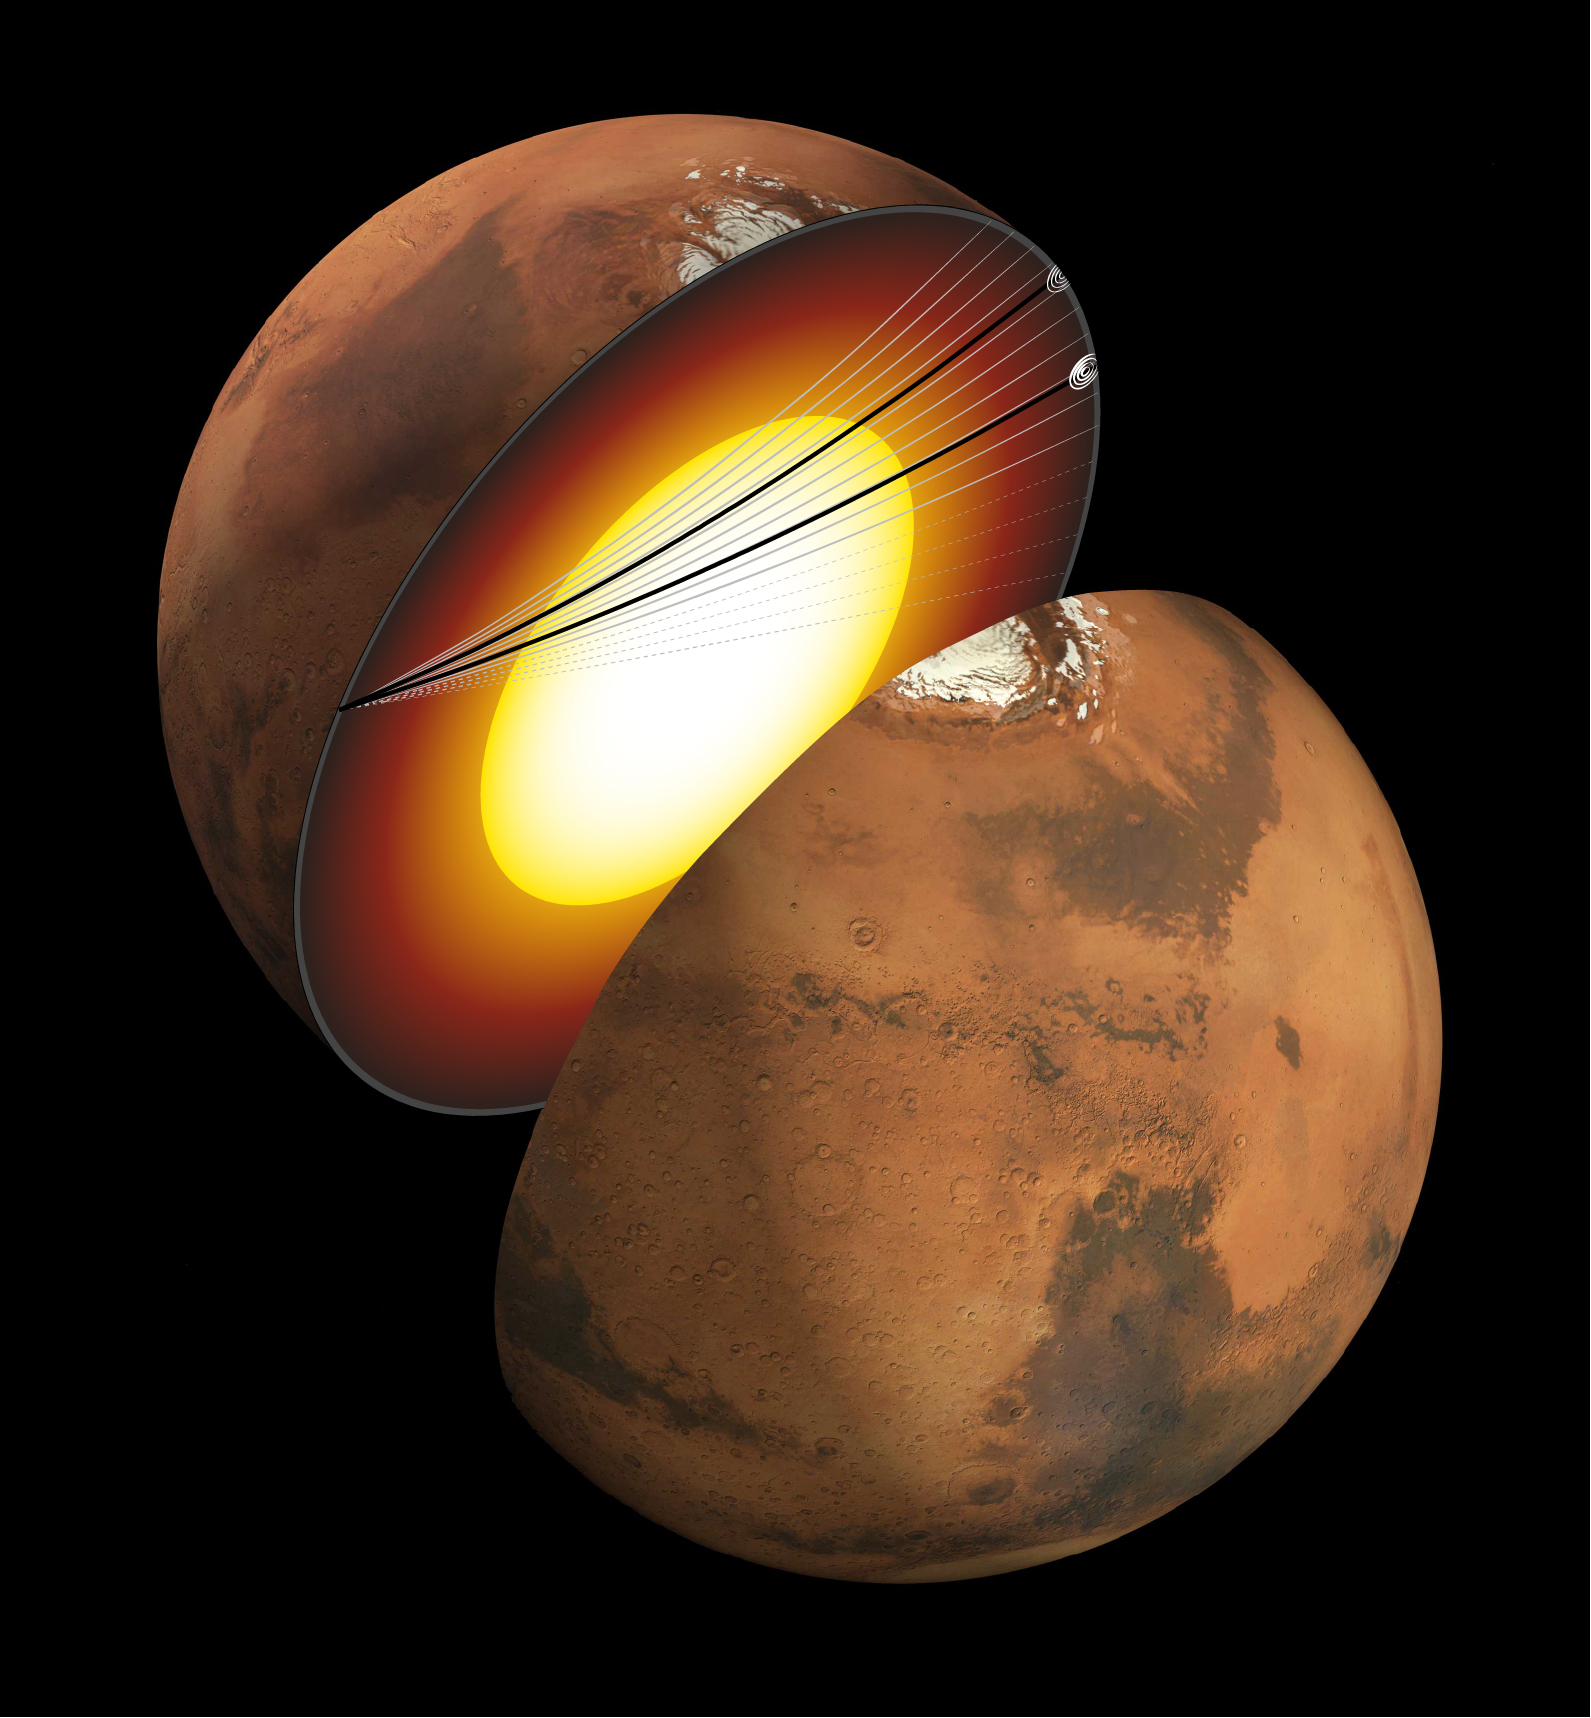

InSight Detects Quakes That Entered Martian Core (Artist’s Concept)

This artist’s concept shows a cutaway of Mars along with the paths of seismic waves from two separate quakes in 2021. These seismic waves, detected by NASA’s InSight mission, were the first ever identified to enter another planet’s core. InSight’s seismometer allowed scientists to study these waves and gain an unprecedented look at the Martian core.

The quakes were detailed in a paper published April 24, 2023, in the Proceedings of the National Academies of Sciences. Occurring on Aug. 25 and Sept. 18, 2021, the two temblors were the first identified by the InSight team to have originated on the opposite side of the planet from the lander – so-called farside quakes. The distance proved crucial: The farther a quake happens from InSight, the deeper into the planet its seismic waves can travel before being detected.

NASA’s Jet Propulsion Laboratory manages InSight for the agency’s Science Mission Directorate. InSight is part of NASA’s Discovery Program, managed by the agency’s Marshall Space Flight Center in Huntsville, Alabama. Lockheed Martin Space in Denver built the InSight spacecraft, including its cruise stage and lander, and supported spacecraft operations for the mission.

A number of European partners, including France’s Centre National d’Études Spatiales (CNES) and the German Aerospace Center (DLR), are supporting the InSight mission. CNES provided the Seismic Experiment for Interior Structure (SEIS) instrument to NASA, with the principal investigator at IPGP (Institut de Physique du Globe de Paris). Significant contributions for SEIS came from IPGP; the Max Planck Institute for Solar System Research (MPS) in Germany; the Swiss Federal Institute of Technology (ETH Zurich) in Switzerland; Imperial College London and Oxford University in the United Kingdom; and JPL. DLR provided the Heat Flow and Physical Properties Package (HP3) instrument, with significant contributions from the Space Research Center (CBK) of the Polish Academy of Sciences and Astronika in Poland. Spain’s Centro de Astrobiología (CAB) supplied the temperature and wind sensors.

Credit: NASA/JPL-Caltech/University of Maryland